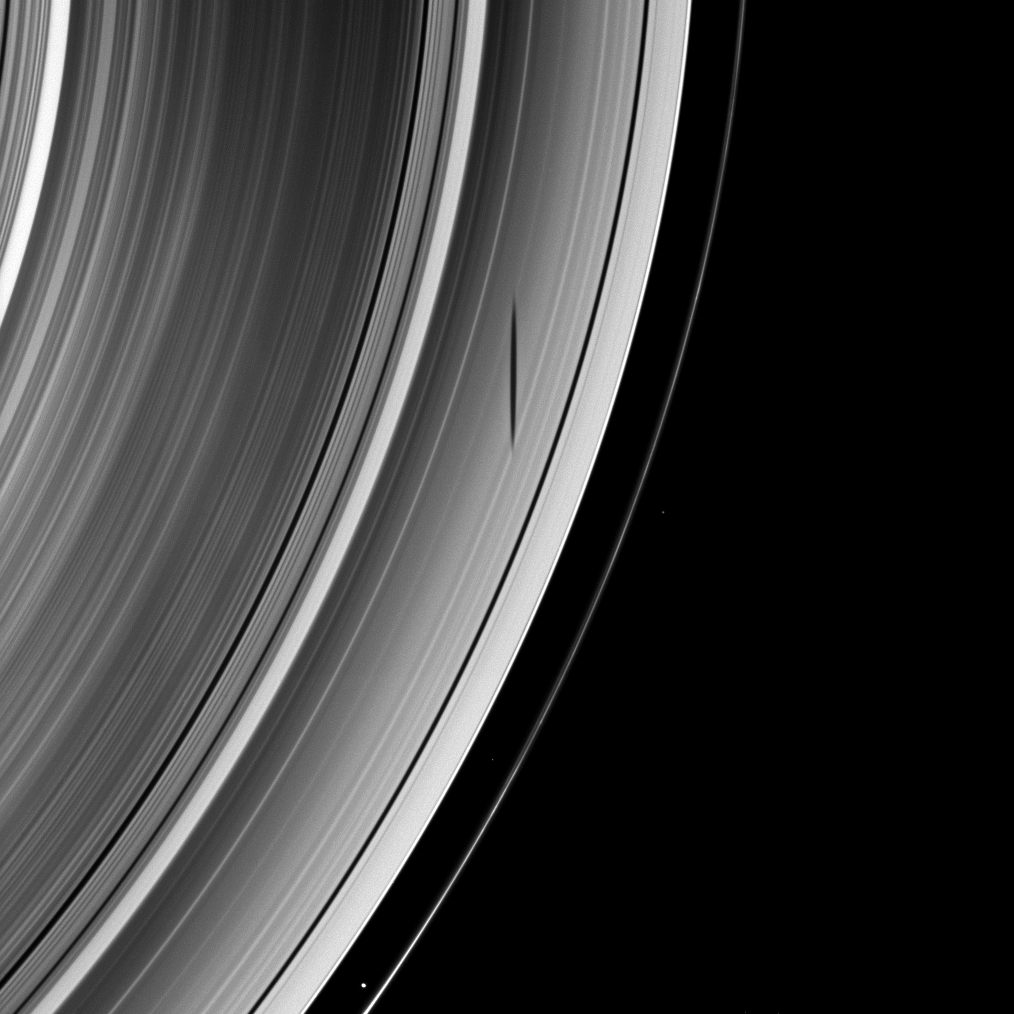

Moon Shadow Adornment

The exquisitely formed shadow of the moon Mimas graces Saturn’s A ring in this Cassini portrait.

Saturn’s moons cast shadows onto the rings as the planet approaches its August 2009 equinox. To learn more about this special time and to see a movie of a moon’s shadow moving across the rings, see PIA11651.

Mimas is not shown in this image, but Prometheus (86 kilometers, or 53 miles across) is visible in the bottom of the image between the A ring and the thin F ring. Other bright specks in the image are background stars.

This view looks toward the unilluminated side of the rings from about 60 degrees above the ringplane. The image was taken in visible light with the Cassini spacecraft wide-angle camera on March 30, 2009. The view was acquired at a distance of approximately 1.2 million kilometers (746,000 miles) from Saturn and at a Sun-Saturn-spacecraft, or phase, angle of 69 degrees. Image scale is 69 kilometers (43 miles) per pixel.

This view looks toward the unilluminated side of the rings from about 1 degree above the ringplane. The rings and Pandora have been brightened relative to the other moons to enhance visibility. The image was taken in green light with the Cassini spacecraft wide-angle camera on April 11, 2009. The view was acquired at a distance of approximately 1.4 million kilometers (870,000 miles) from Tethys and at a Sun-Tethys-spacecraft, or phase, angle of 21 degrees. Image scale on Tethys is about 82 kilometers pixels per pixel.

The Cassini-Huygens mission is a cooperative project of NASA, the European Space Agency and the Italian Space Agency. The Jet Propulsion Laboratory, a division of the California Institute of Technology in Pasadena, manages the mission for NASA’s Science Mission Directorate, Washington, D.C. The Cassini orbiter and its two onboard cameras were designed, developed and assembled at JPL. The imaging operations center is based at the Space Science Institute in Boulder, Colo.

Credit: NASA/JPL/Space Science Institute